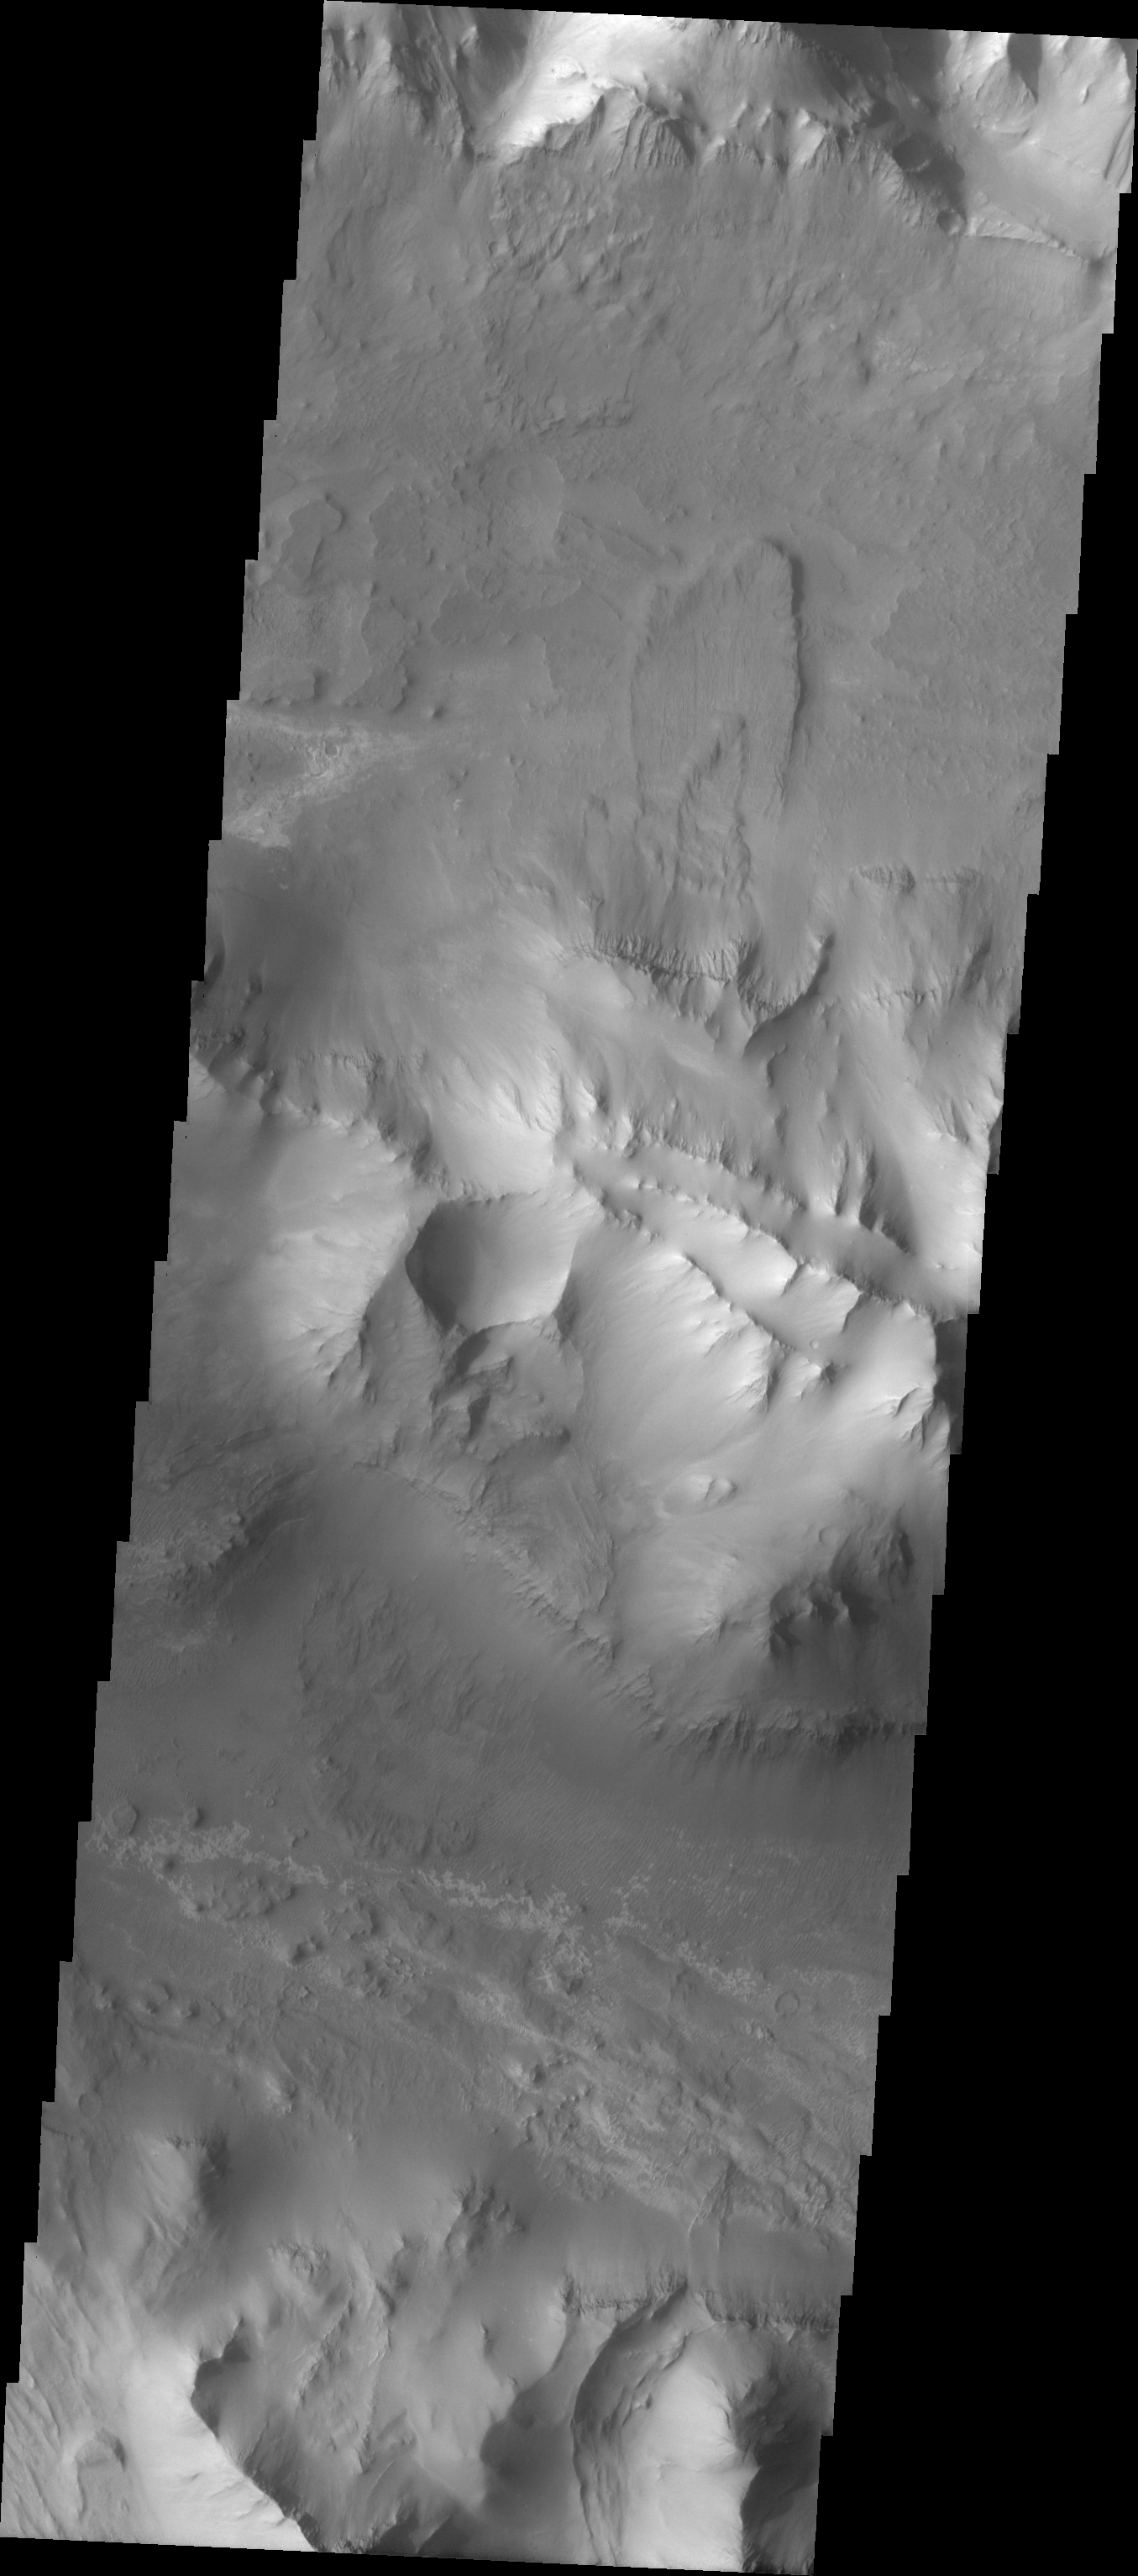

Ius Chasma Ridge

The Odyssey spacecraft has taken some great pictures of Valles Marineris, the largest canyon in the solar system. If this canyon were on Earth, it would stretch from New York to Los Angeles. For the next several weeks, the Image of the Day will tour some of the canyons that make up this vast system. We will start with Ius Chasma in the west, and end with Coprates Chasma to the east. For more information on Vallis Marineris, please see http://mars.jpl.nasa.gov/mep/science/vm.html.

This image shows the central ridge that runs through Ius Chasma. A small double landslide is visible on the northern side of the central ridge.

Image information: VIS instrument. Latitude -7.5, Longitude 277.1 East (82.9 West). 19 meter/pixel resolution.

Note: this THEMIS visual image has not been radiometrically nor geometrically calibrated for this preliminary release. An empirical correction has been performed to remove instrumental effects. A linear shift has been applied in the cross-track and down-track direction to approximate spacecraft and planetary motion. Fully calibrated and geometrically projected images will be released through the Planetary Data System in accordance with Project policies at a later time.

NASA’s Jet Propulsion Laboratory manages the 2001 Mars Odyssey mission for NASA’s Office of Space Science, Washington, D.C. The Thermal Emission Imaging System (THEMIS) was developed by Arizona State University, Tempe, in collaboration with Raytheon Santa Barbara Remote Sensing. The THEMIS investigation is led by Dr. Philip Christensen at Arizona State University. Lockheed Martin Astronautics, Denver, is the prime contractor for the Odyssey project, and developed and built the orbiter. Mission operations are conducted jointly from Lockheed Martin and from JPL, a division of the California Institute of Technology in Pasadena.

Credit: NASA/JPL/Arizona State University